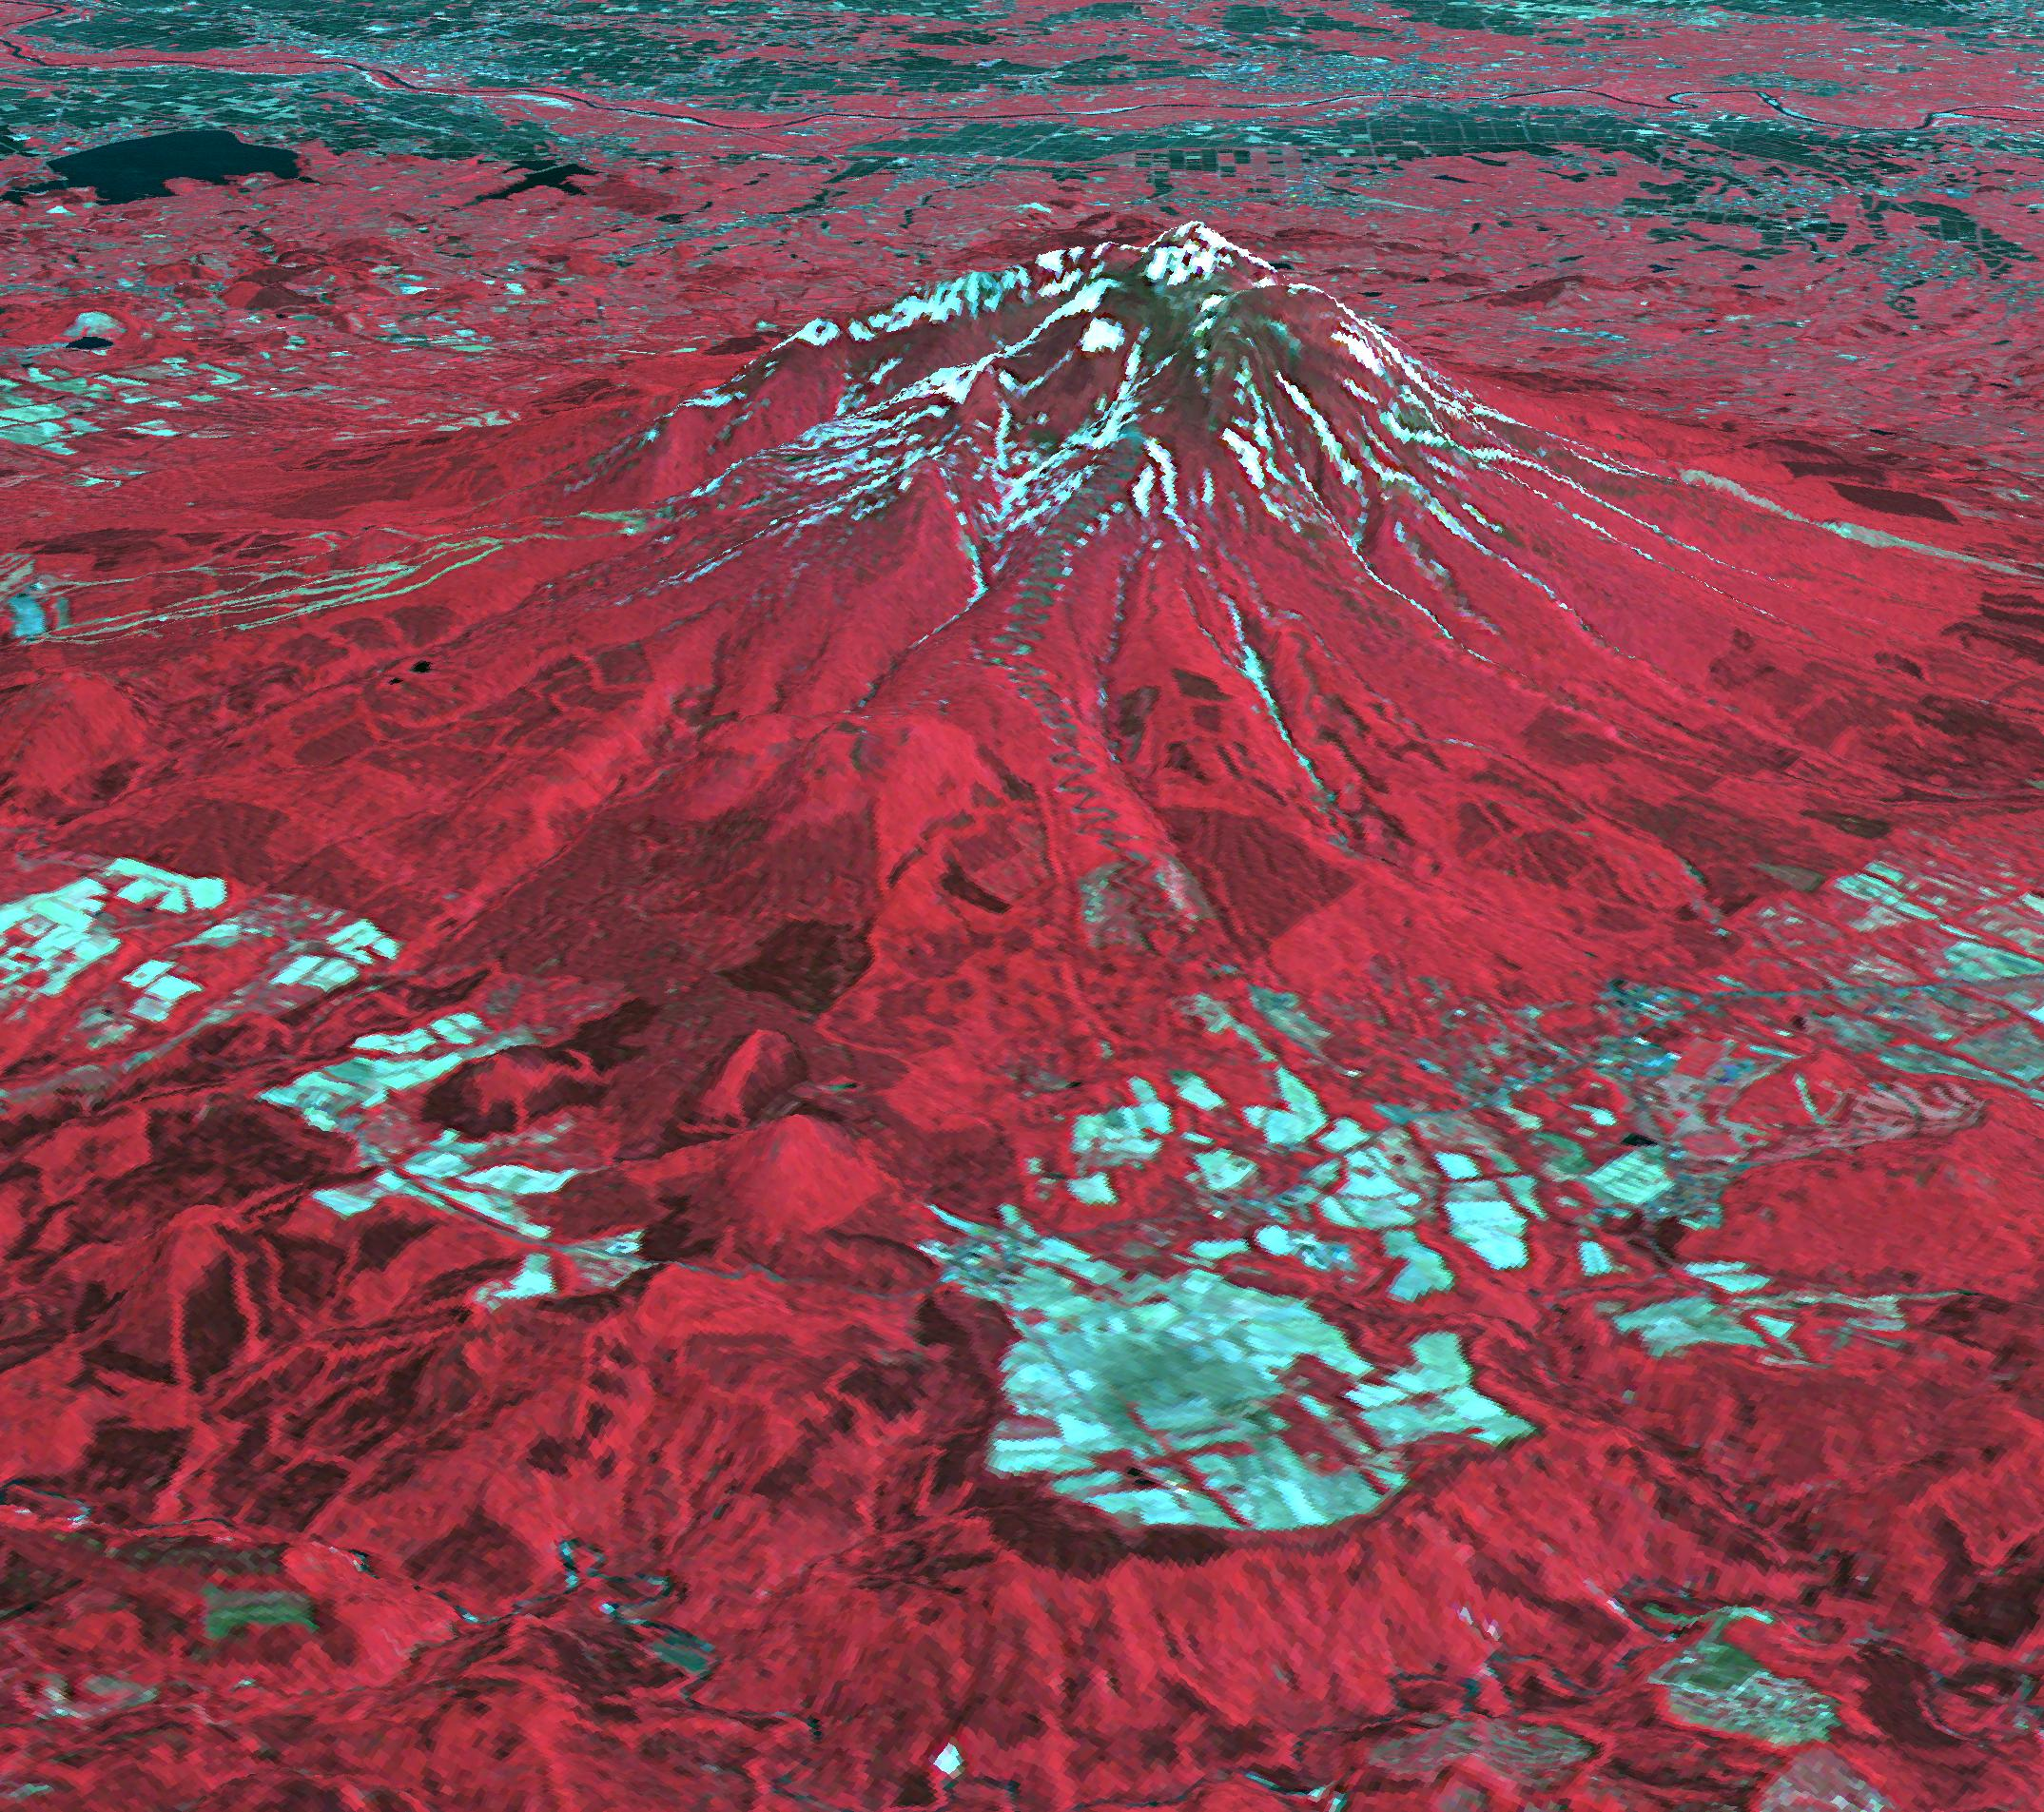

Tsugaru Iwaki Skyline, Japan

The Tsugaru Iwaki Skyline is a toll road in northern Japan, which partially ascends Mount Iwaki stratovolcano, and is notable for its steep gradient and 69 hairpin turns. The road ascends 806 meters over an average gradient of 8.66%, with some sections going up to 10%. The Tsugaru Iwaki Skyline has been considered one of the most dangerous mountain roads in the world. (Wikipedia) The image was acquired May 26, 2015, and is located at 40.6 degrees north, 140.3 degrees east.

With its 14 spectral bands from the visible to the thermal infrared wavelength region and its high spatial resolution of 15 to 90 meters (about 50 to 300 feet), ASTER images Earth to map and monitor the changing surface of our planet. ASTER is one of five Earth-observing instruments launched Dec. 18, 1999, on Terra. The instrument was built by Japan’s Ministry of Economy, Trade and Industry. A joint U.S./Japan science team is responsible for validation and calibration of the instrument and data products.

The broad spectral coverage and high spectral resolution of ASTER provides scientists in numerous disciplines with critical information for surface mapping and monitoring of dynamic conditions and temporal change. Example applications are: monitoring glacial advances and retreats; monitoring potentially active volcanoes; identifying crop stress; determining cloud morphology and physical properties; wetlands evaluation; thermal pollution monitoring; coral reef degradation; surface temperature mapping of soils and geology; and measuring surface heat balance.

The U.S. science team is located at NASA’s Jet Propulsion Laboratory, Pasadena, Calif. The Terra mission is part of NASA’s Science Mission Directorate, Washington, D.C.

Credit: NASA/METI/AIST/Japan Space Systems, and U.S./Japan ASTER Science Team